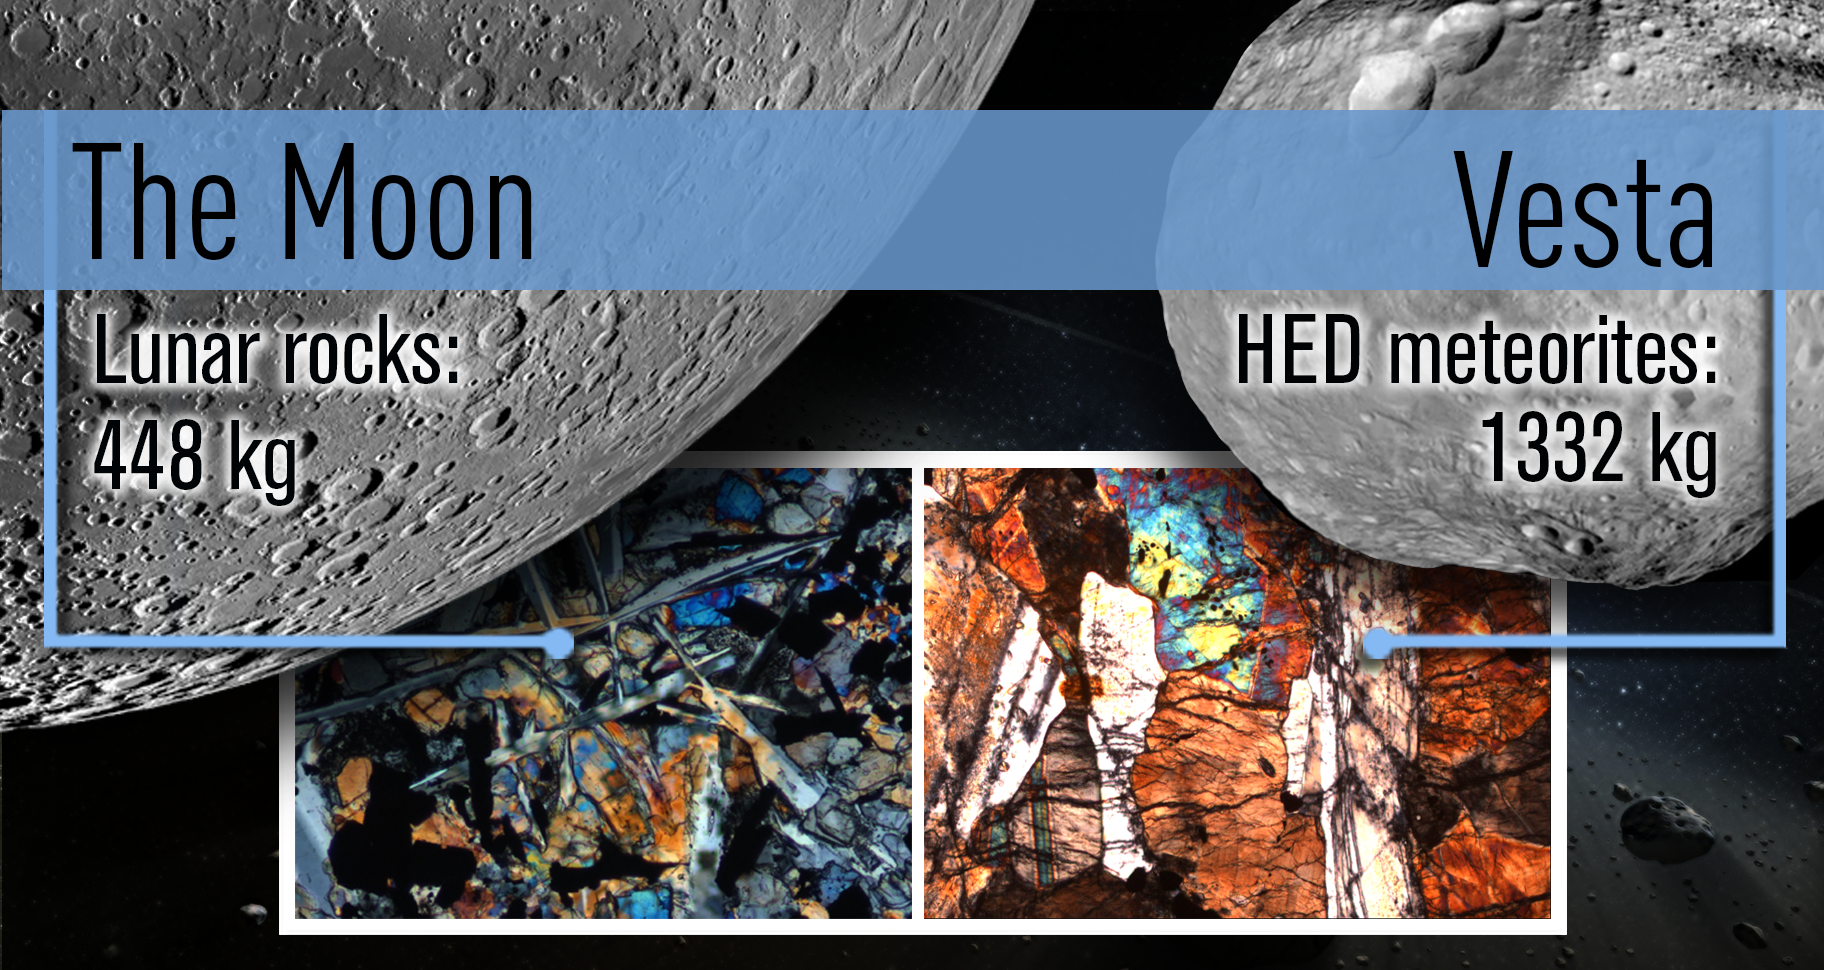

A Shared Bombardment History

Scientists have now discovered that studying meteorites from the giant asteroid Vesta helps them understand the event known as the “lunar cataclysm,” when a repositioning of the gas giant planets destabilized a portion of the asteroid belt and triggered a solar-system-wide bombardment. Previously, scientists had only lunar samples to work with. Scientists are now using a class of meteorites connected to Vesta — known as howardite, eucrite and diogenite meteorites — to study the lunar cataclysm, providing about three times more samples to analyze.

The left-hand mosaic of the far side of the moon is based on data from NASA’s Lunar Reconnaissance Orbiter. On the right is an image of Vesta from data obtained by NASA’s Dawn spacecraft. The insets show thin sections of the lunar sample 10069-13 and eucrite NWA1978.

Credit: NASA/GSFC/ASU/JPL-Caltech/UCLA/MPS/DLR/IDA